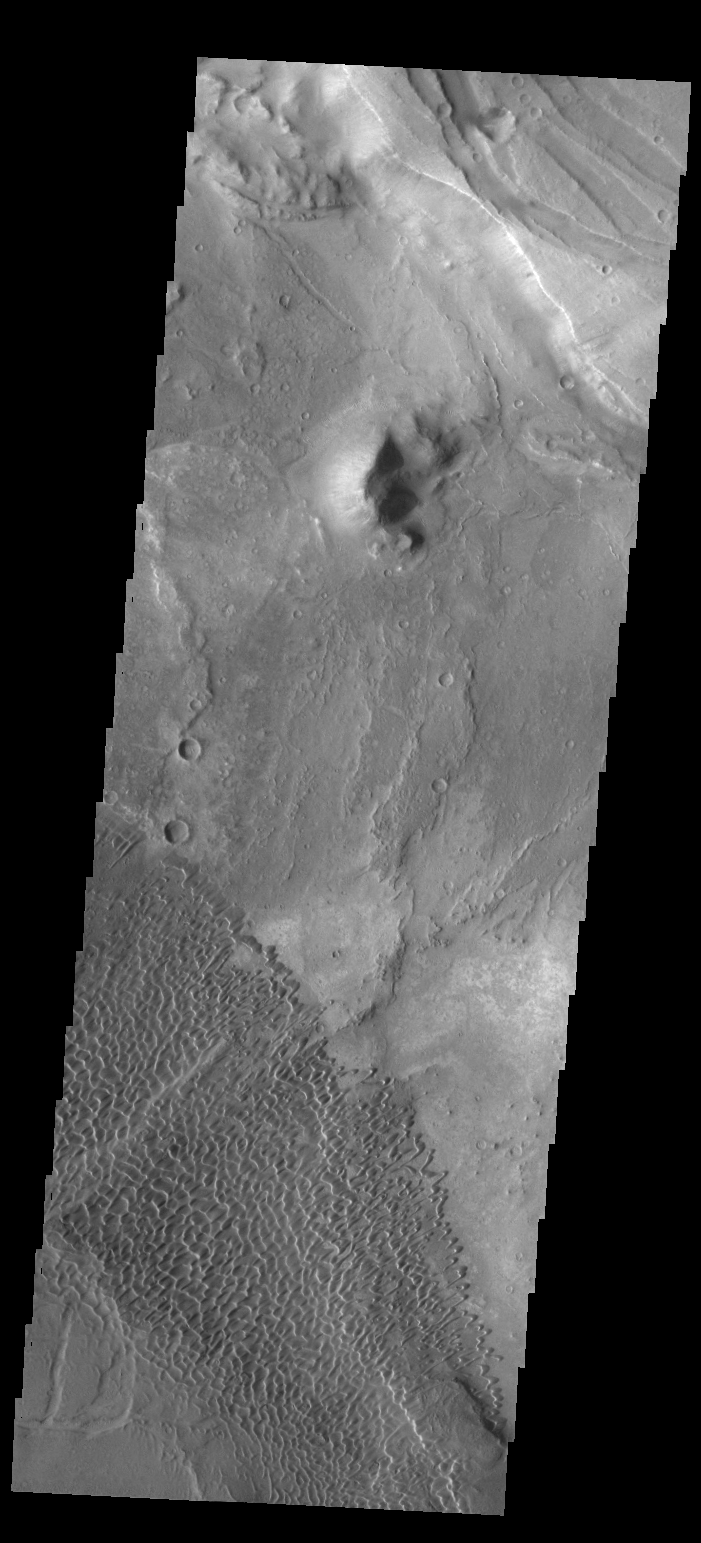

Nili Patera Dunes

This VIS image shows the dune field on the floor of Nili Patera.

Credit: NASA/JPL/ASU